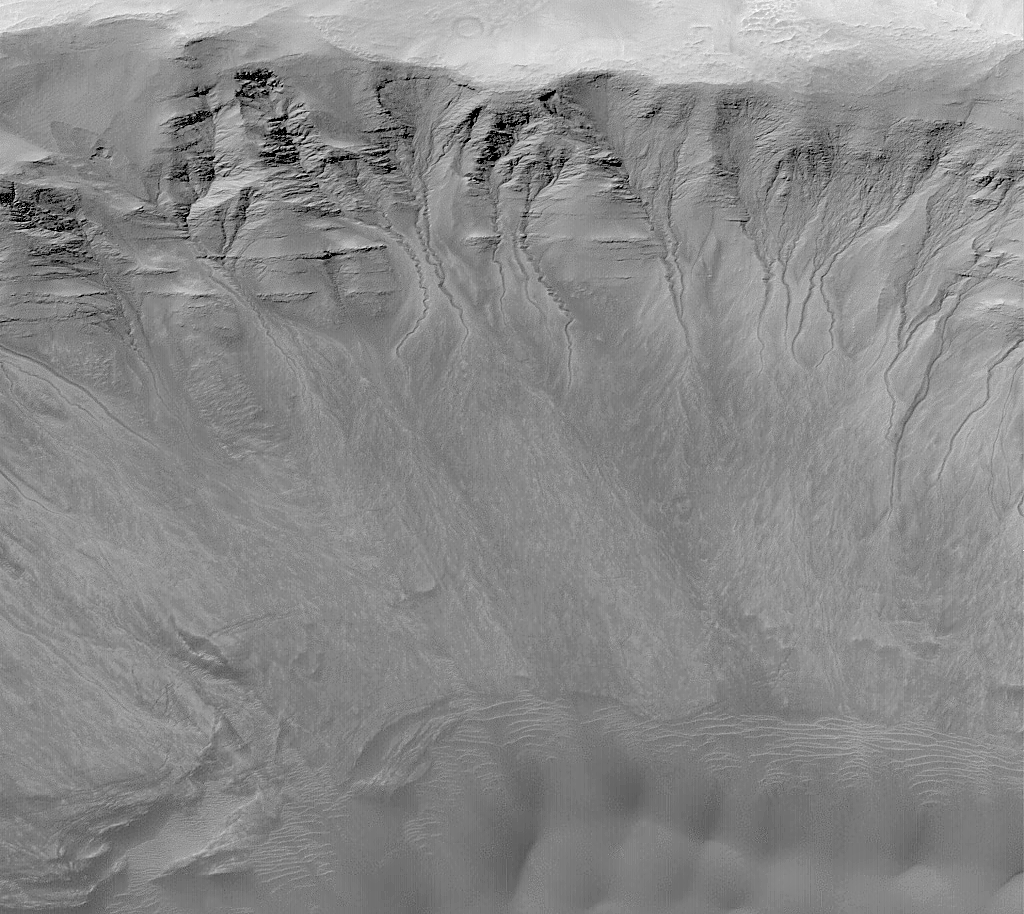

Gullies in a Crater Wall in Newton Basin:

MGS MOC Release No. MOC2-317, 8 August 2002

One of the advantages of having a high resolution camera orbiting Mars is that whole new classes of martian landforms can be revealed. As first described by Mars Global Surveyor (MGS) Mars Orbiter Camera (MOC) scientists in June 2000, MOC images of 1.5 to 12 meters per pixel (4.9 to 39 feet per pixel) have done just that–revealed a whole new class of martian landform, the mid-latitude gully. Mid-latitude gullies provide the most compelling evidence–though not conclusively–that Mars may have aquifers of groundwater at shallow depths (less than 500 meters, 1640 ft) below the surface. They are found most commonly on pole-facing slopes in craters and troughs at middle to high latitudes. Where multiple gullies are present, they usually emanate from the same layer in a given crater or trough wall.

The gullies shown here occur on the layered north wall of a crater in Newton Basin near 41.8°S, 158.0°W. The picture was obtained by MOC in May 2002. Dark sand dunes are visible at the bottom of the image, especially at the lower right. This view has an aspect ratio of 1.5 to 1; that is, the image covers an area 4.3 km (2.7 mi) from top to bottom and 2.9 km (1.8 mi) from left to right. Nearly all of the craters in Newton Basin have a plethora of similar gullies, suggesting that Newton is the site of an aquifer. Instead of forming by seepage and runoff of groundwater, other researchers have suggested that martian gullies may form by melting of ground ice, melting of surficial snow (under climate conditions different than today), or discharge of carbon dioxide that somehow became buried under the martian surface. None of these alternatives can explain all of the observed attributes of the gullies, especially their associations with specific layers. Seeping water, potentially as a saline brine, remains the most likely explanation.

Credit: NASA/JPL/MSSS